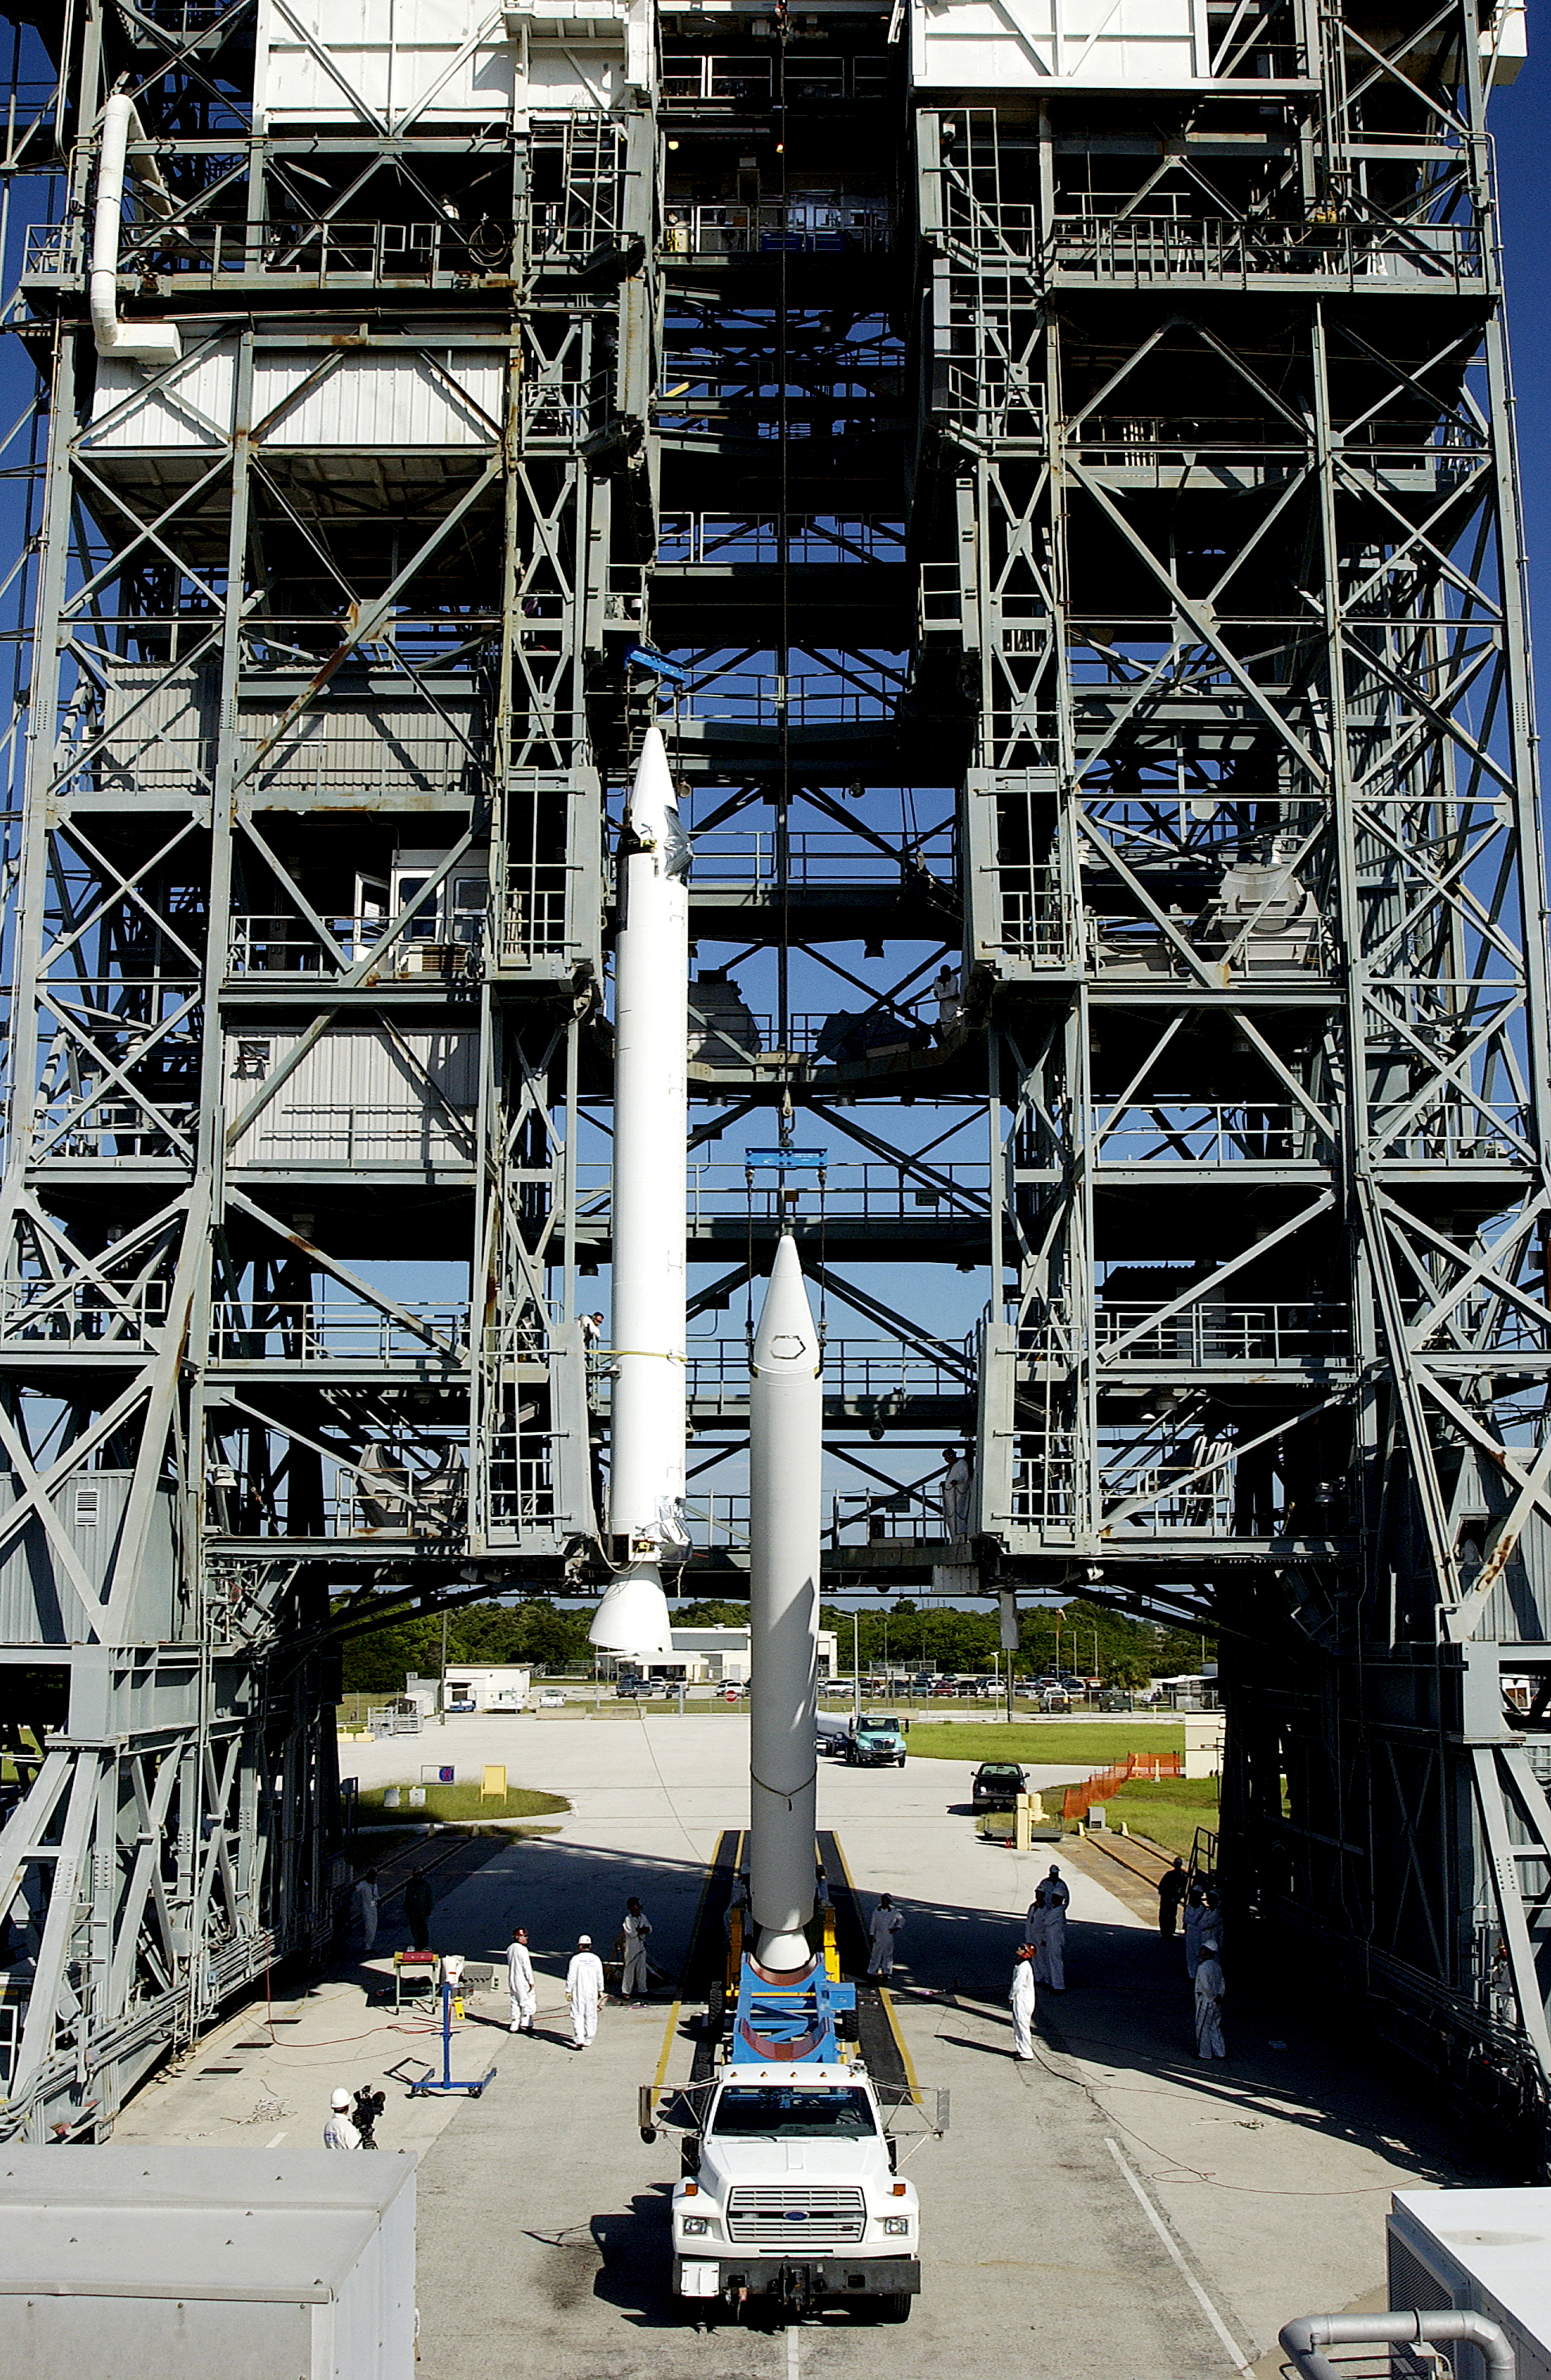

Solid Rocket Booster

A solid rocket booster is lifted into position in order to be mated to the first stage of Spitzer's Delta II rocket.

Credit: NASA/KSC